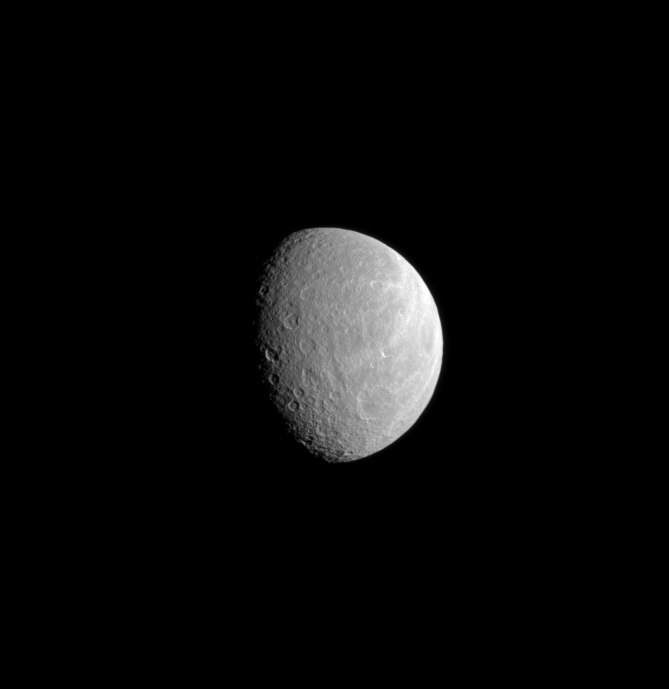

Ancient Crater on Wispy Rhea

A wide crater dominates the lower right of this image while part of Rhea’s brightly lit, wispy terrain can still be seen near the limb of the moon. Smaller craters are overprinted upon this crater, telling the story of an extremely old feature that has collected impacts over the eons.

Younger craters also have been collected on another of Rhea’s large basins—Tirawa (see PIA08976).

North on Rhea (1528 kilometers, or 949 miles across) is up in this image. This view looks toward the Saturn facing-side of Rhea. The image was taken in visible light with the Cassini spacecraft narrow-angle camera on Aug. 27, 2008.The view was acquired at a distance of approximately 1.1 million kilometers (680,000 miles) from Rhea and at a Sun-Rhea-spacecraft, or phase, angle of 56 degrees. Image scale is 6 kilometers (4 miles) per pixel.

The Cassini-Huygens mission is a cooperative project of NASA, the European Space Agency and the Italian Space Agency. The Jet Propulsion Laboratory, a division of the California Institute of Technology in Pasadena, manages the mission for NASA’s Science Mission Directorate, Washington, D.C. The Cassini orbiter and its two onboard cameras were designed, developed and assembled at JPL. The imaging operations center is based at the Space Science Institute in Boulder, Colo.

Credit: NASA/JPL/Space Science Institute